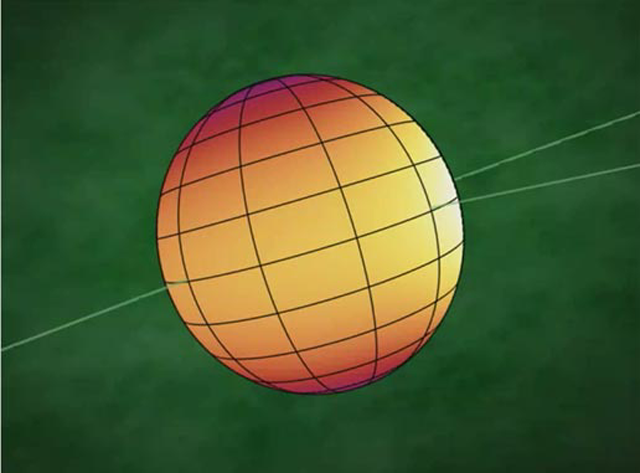

First Map of Alien World (animation)

This animation shows the first-ever map of the surface of an exoplanet, or a planet beyond our solar system. The map, which shows temperature variations across the cloudy tops of a gas giant called HD 189733b, is made up of infrared data taken by NASA’s Spitzer Space Telescope. Hotter temperatures are represented in brighter colors.

HD 189733b is what is known as a hot-Jupiter planet. These sizzling, gas planets practically hug their stars, orbiting at distances that are much closer than Mercury is to our sun. They whip around their stars quickly; for example, HD 189733b completes one orbit in just 2.2 days. Hot Jupiters are also thought to be tidally locked to their stars, just as our moon is to Earth. This means that one side of a hot Jupiter always faces its star.

As predicted, the map reveals that HD 189733b has a warm spot on its “sunlit” side, which is always pointed toward the star. But the map also shows that this spot is offset from the high-noon, or sun-facing, point by 30 degrees. According to scientists, ferocious winds traveling up to 6,000 miles per hour (nearly 9,700 kilometers per hour) are probably pushing the hot spot to the east.

In addition to the warm spot, the map tells astronomers that temperatures on HD 189733b are fairly even all around. While the dark side is about 1,200 degrees Fahrenheit (650 degrees Celsius), the sunlit side is just a bit hotter at 1,700 degrees Fahrenheit (930 degrees Celsius). This mild temperature variation is more evidence for strong winds, since winds would help spread the heat from the hot, sunlit side over to the dark side.

These data were collected by Spitzer’s infrared array camera as the planet, a so-called transiting planet, passed in front of its star, then swung around and disappeared behind it (see PIA09377). By observing the planet for half of its 2.2-day long orbit, Spitzer was able to measure the infrared light, or heat, coming from its entire surface. The infrared measurements, about a quarter of a million individual data points, were then assembled by scientists into pole-to-pole strips, and ultimately into the complete map shown here.

Credit: NASA/JPL-Caltech/Harvard-Smithsonian CfA